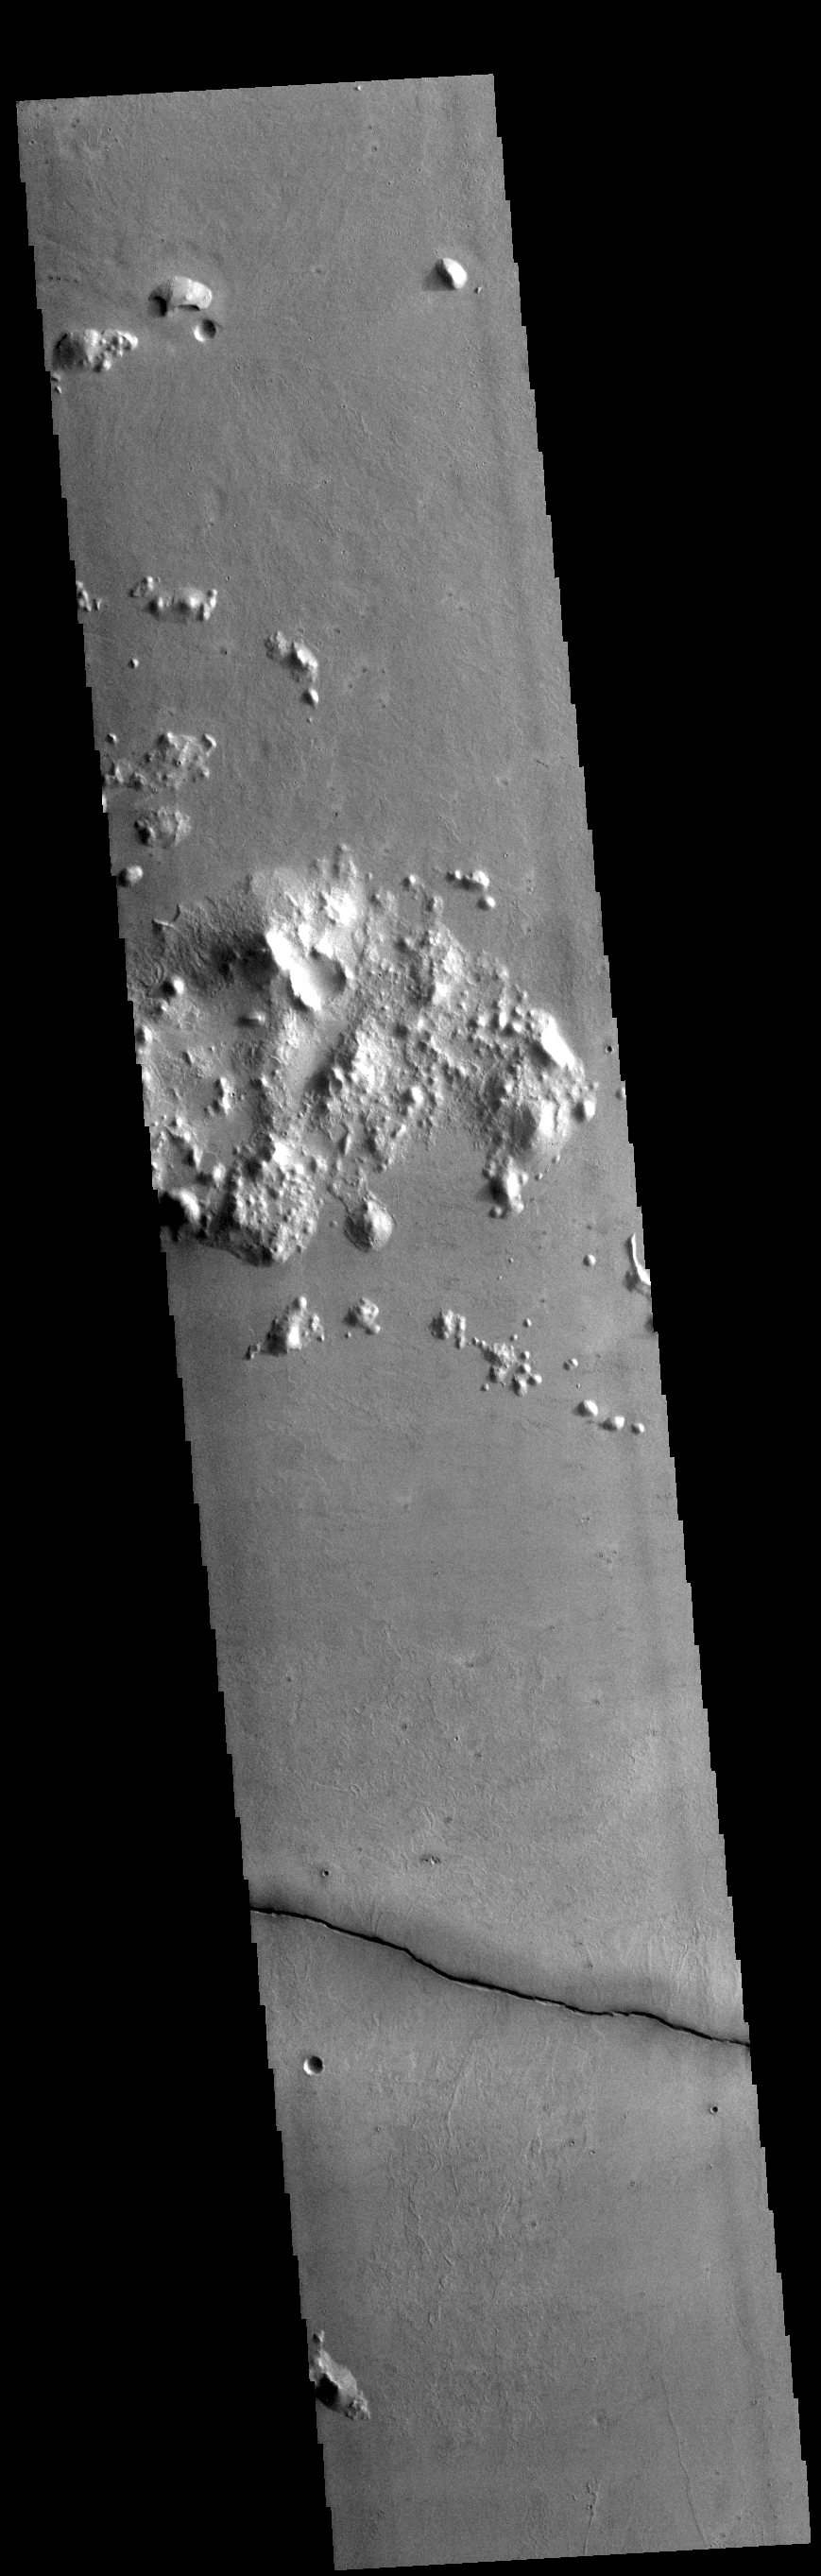

Elysium Planitia Fracture

Today’s VIS image shows a single linear depression, most likely a graben. This region is located just south of Cerberus Fossae, so it may have formed at the same time. Several Cerberus Fossae graben have also been source regions for flow features.

Credit: NASA/JPL-Caltech/ASU